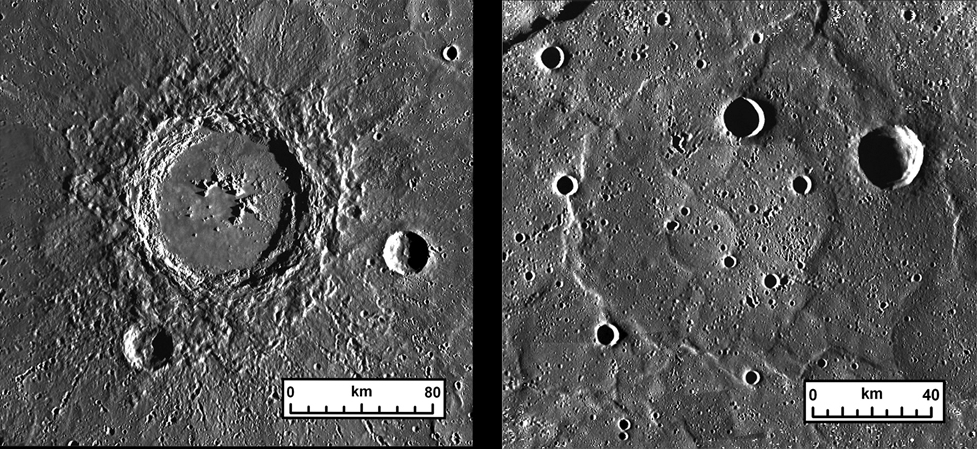

Thickness of Lavas on Mercury

An example of how geologists estimate the thickness of lava flow deposits on Mercury. (Left) A fresh impact crater (Hokusai, 114 km diameter, 57.8° N, 343.1° E) provides the opportunity to measure the depth of its interior and the height of its rim above the surrounding terrain. (Right) A “ghost” crater (90 km diameter, 74.3° N, 335.7° E), a circular feature in the volcanic plains outlined by ridges, suggests that the outpouring of the volcanic plains have buried a preexisting impact crater. From an estimate of the height of the rim of the buried crater, the thickness of the lava covering the crater may be determined.

The MESSENGER spacecraft is the first ever to orbit the planet Mercury, and the spacecraft’s seven scientific instruments and radio science investigation are unraveling the history and evolution of the Solar System’s innermost planet. Visit the Why Mercury? section of this website to learn more about the key science questions that the MESSENGER mission is addressing. During the one-year primary mission, MDIS is scheduled to acquire more than 75,000 images in support of MESSENGER’s science goals.

Date Presented: September 29, 2011, at a NASA Press Briefing
Instrument: Mercury Dual Imaging System (MDIS)

These images are from MESSENGER, a NASA Discovery mission to conduct the first orbital study of the innermost planet, Mercury. For information regarding the use of images, see the MESSENGER image use policy.

Credit: NASA/Johns Hopkins University Applied Physics Laboratory/Carnegie Institution of Washington